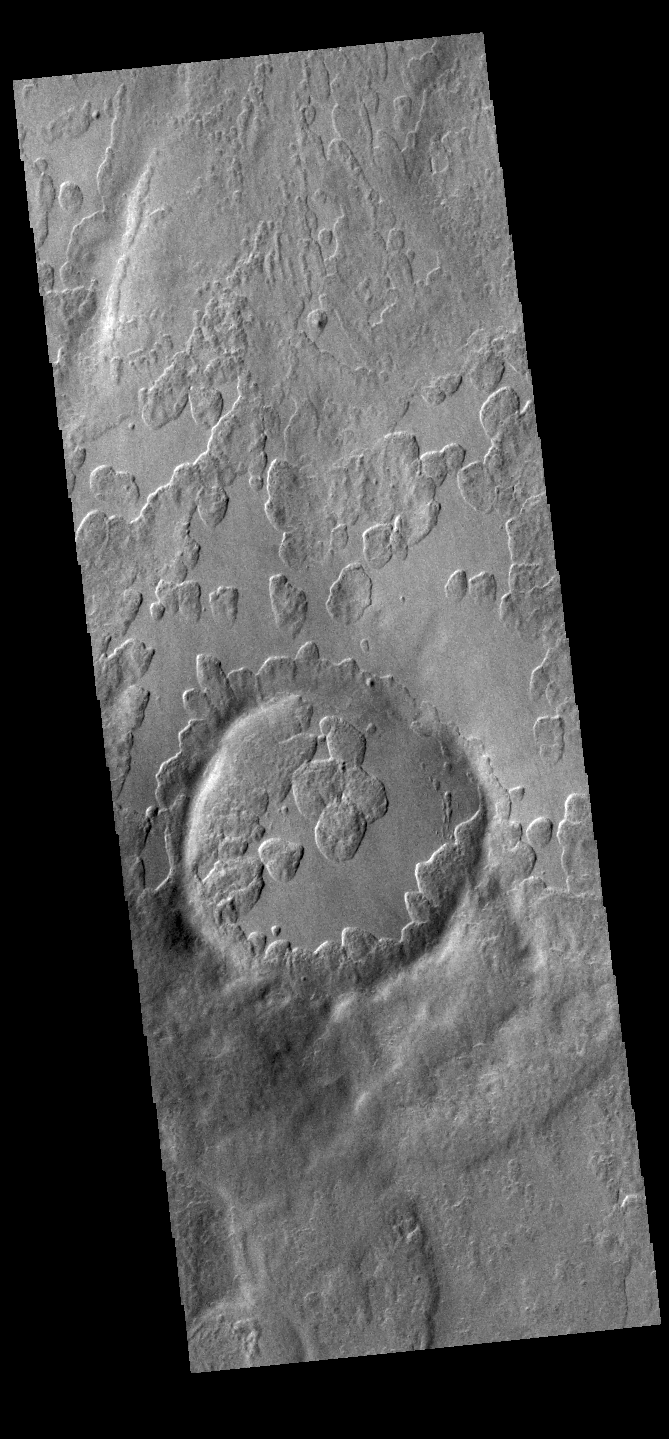

Peneus Patera

An unusual layer of smooth material covers the flanks of the volcano Peneus Patera, located south of the Hellas Basin. Though smooth on its upper surface, the layer is pitted by a process of erosion that produces steep scarps facing the south pole and more gentle slopes in the direction of the equator. The style of erosion of the smooth layer suggests that ice of some form plays a role in shaping this terrain.

Credit: NASA/JPL-Caltech/ASU